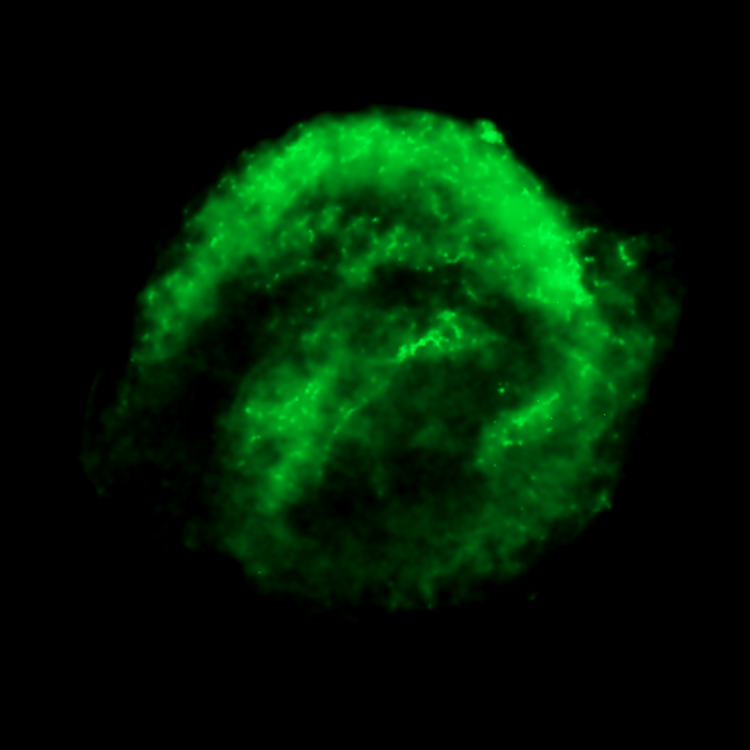

Chandra Low Energy X-ray View of Kepler's Supernova Remnant - SN 1604

This Low Energy X-ray image from the Chandra X-ray Observatory shows the expanding remains of a supernova, called Kepler's supernova remnant, first seen 400 years ago by sky watchers, including famous astronomer Johannes Kepler. The supernova remnant is a fast-moving shell of iron-rich material from an exploded star, surrounded by an expanding shock wave that is sweeping up interstellar gas and dust. The image reveals a bubble-shaped shroud of gas and dust that is 14 light-years wide and is expanding at 4 million miles per hour (2,000 kilometers per second).

The Chandra X-ray data show cooler X-ray gas (lower-energy X-rays) which resides in a thick interior shell and marks the location of heated material expelled from the exploded star.

Kepler's supernova, the last such object seen to explode in our Milky Way galaxy, resides about 13,000 light-years away in the constellation Ophiuchus.

The Chandra observations were taken in June 2000.

Credit: NASA/ESA/R. Sankrit and W. Blair (Johns Hopkins University)